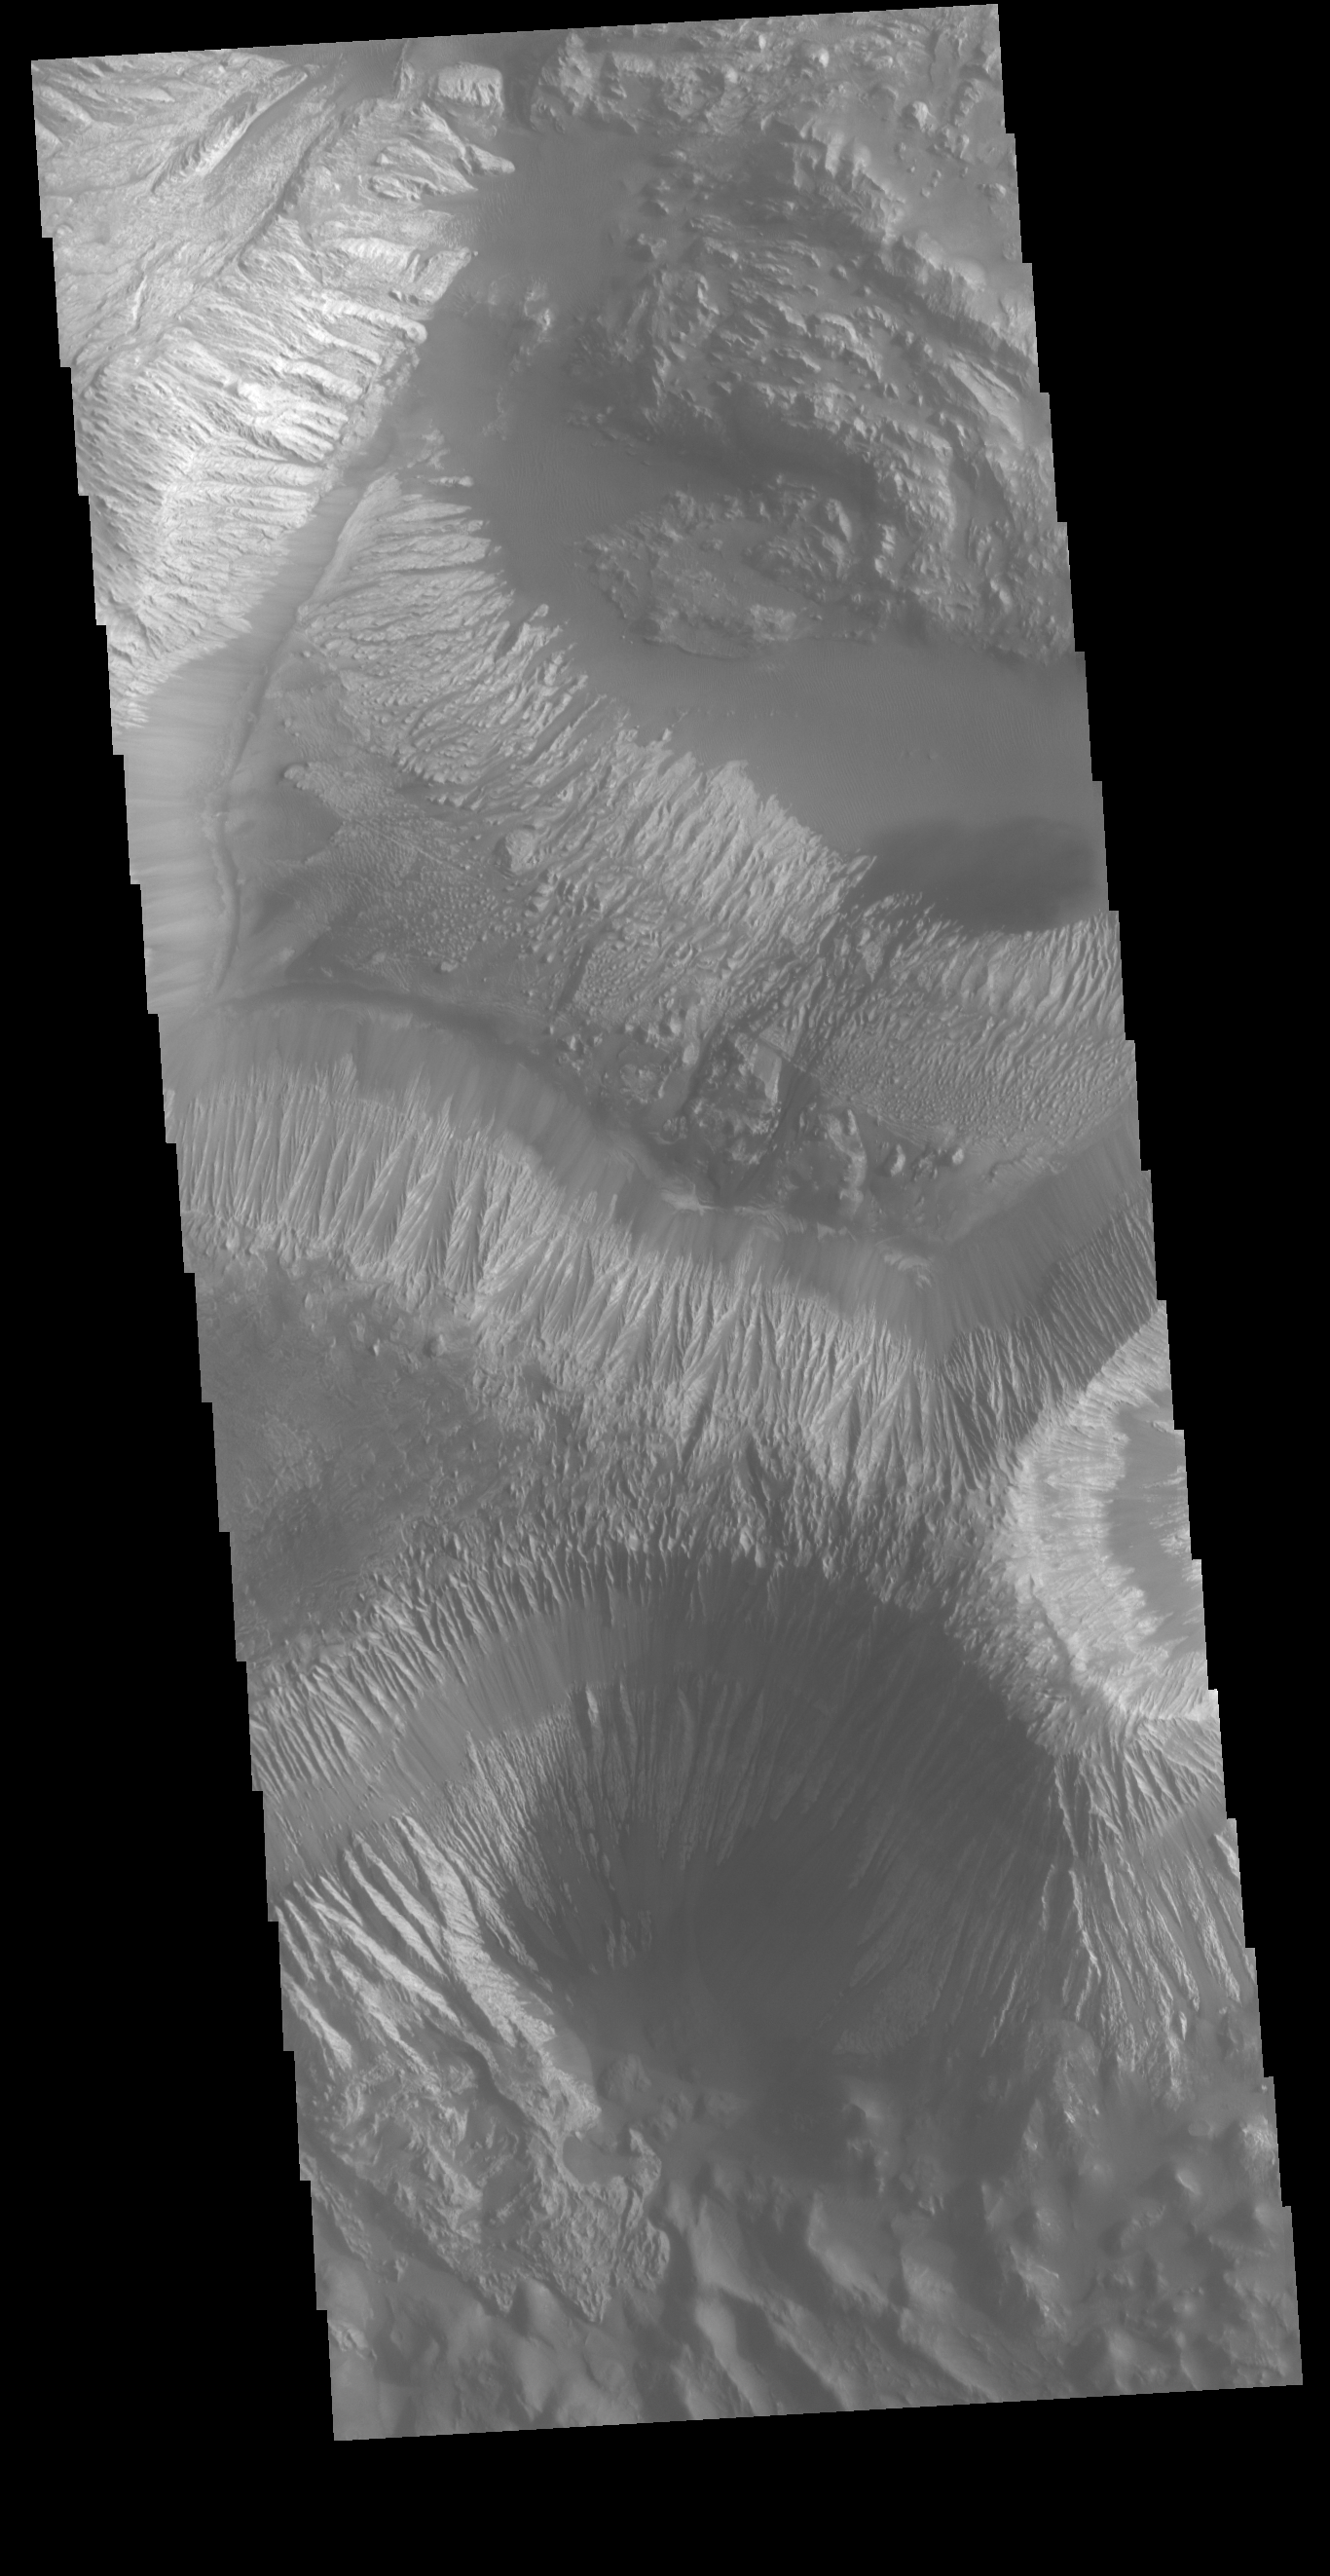

Hebes Mensa

Located in the center of Hebes Chasma is a large deposit of layered material called Hebes Mensa. Extensive erosion has created gullies in the mensa and distributed fine sand size materials to create dunes and sand drifts within the chasma.

Credit: NASA/JPL-Caltech/ASU